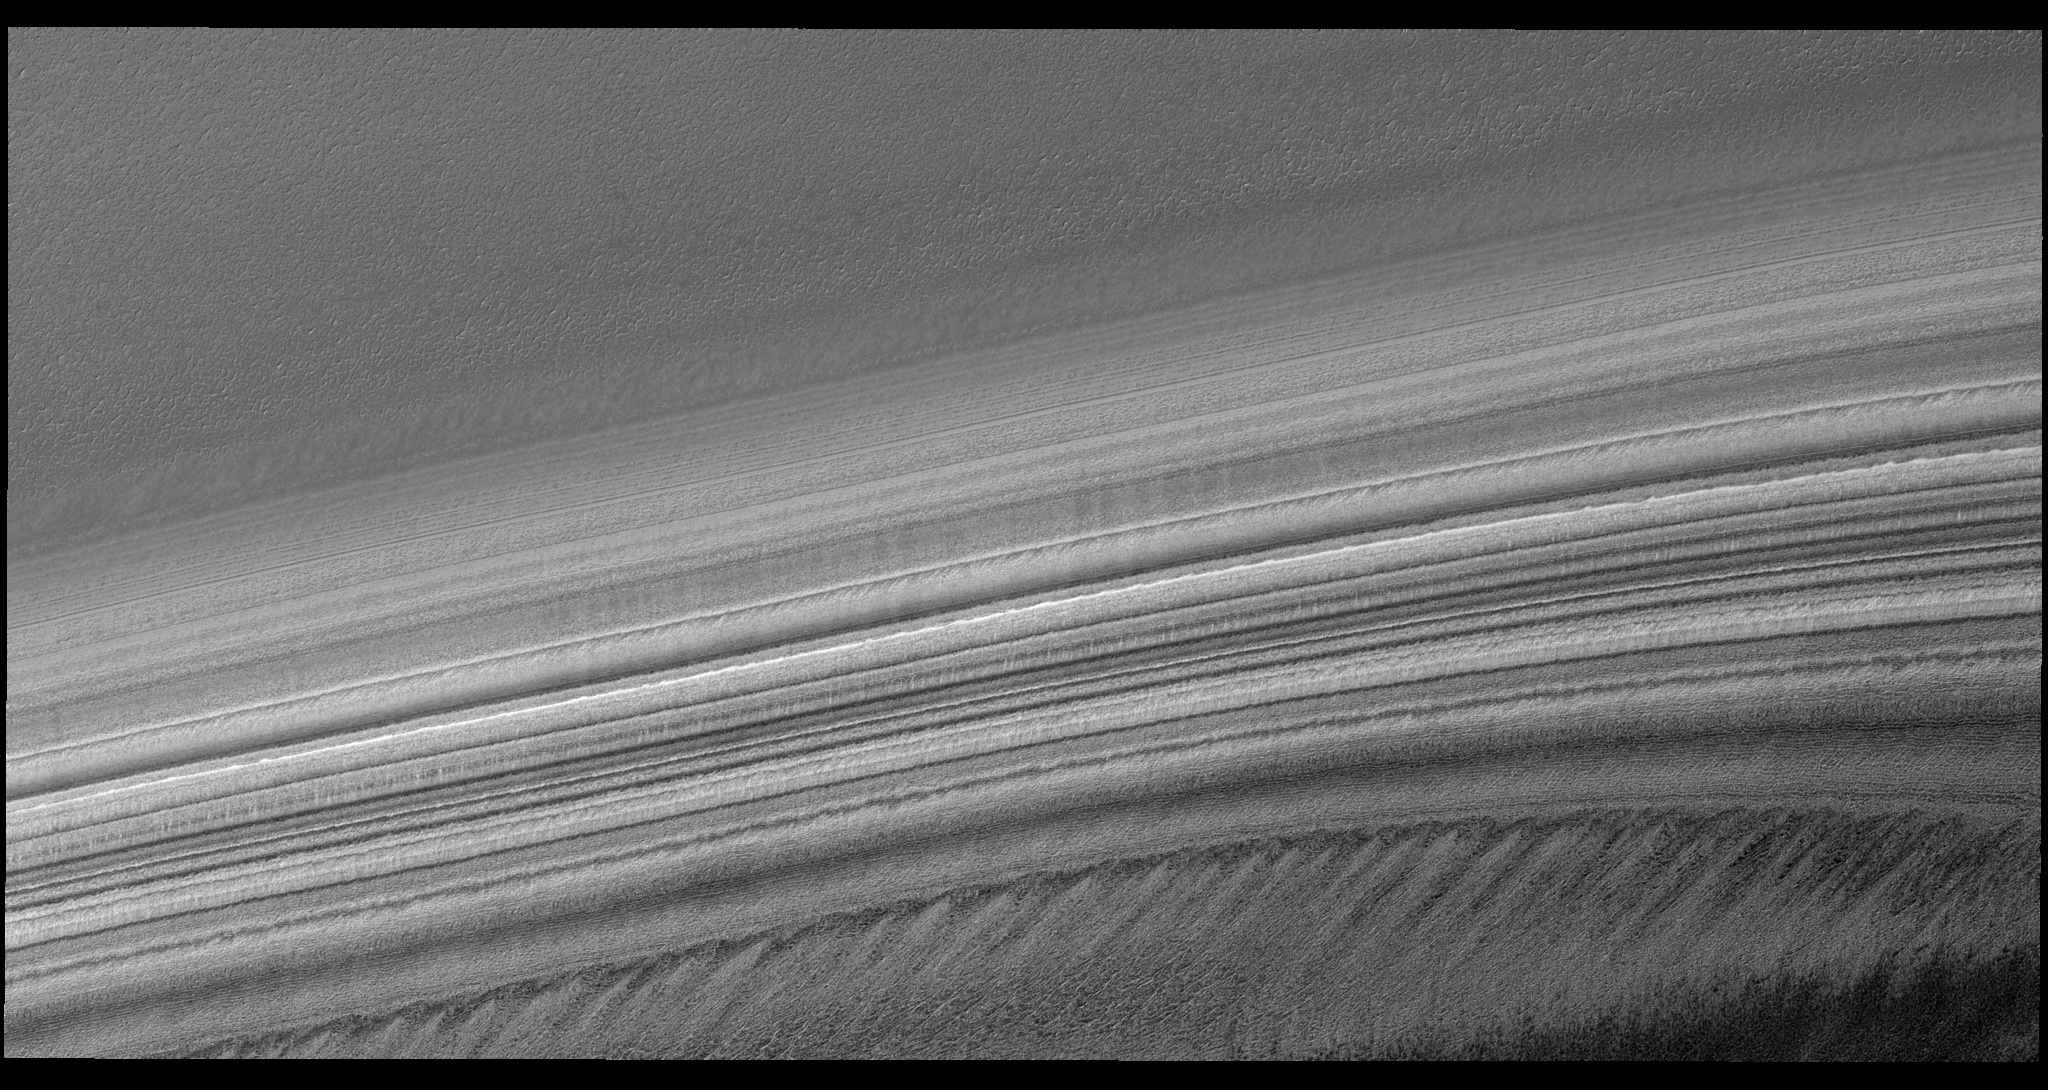

Exposure of Polar Layered Deposits

Image PSP_001385_2680 was taken by the High Resolution Imaging Science Experiment (HiRISE) camera onboard the Mars Reconnaissance Orbiter spacecraft on November 12, 2006. The complete image is centered at 88.1 degrees latitude, 330.0 degrees East longitude. The range to the target site was 318.9 km (199.3 miles). At this distance the image scale is 63.8 cm/pixel (with 2 x 2 binning) so objects ~191 cm across are resolved. The image shown here has been map-projected to 50 cm/pixel. The image was taken at a local Mars time of 9:31 AM and the scene is illuminated from the west with a solar incidence angle of 71 degrees, thus the sun was about 19 degrees above the horizon. At a solar longitude of 134.3 degrees, the season on Mars is Northern Summer.

NASA’s Jet Propulsion Laboratory, a division of the California Institute of Technology in Pasadena, manages the Mars Reconnaissance Orbiter for NASA’s Science Mission Directorate, Washington. Lockheed Martin Space Systems, Denver, is the prime contractor for the project and built the spacecraft. The High Resolution Imaging Science Experiment is operated by the University of Arizona, Tucson, and the instrument was built by Ball Aerospace and Technology Corp., Boulder, Colo.

Credit: NASA/JPL/Univ. of Arizona